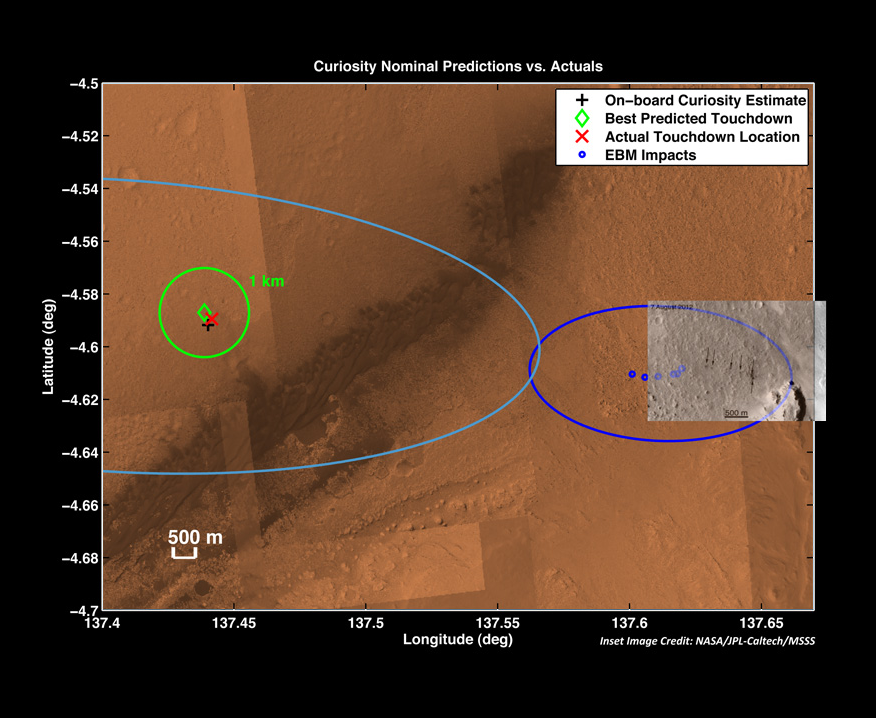

Zeroing in on Rover’s Landing Site

The red “X” marks the spot where NASA’s Curiosity rover landed on Mars. Early estimates made immediately after the rover landed (green diamond) indicated the rover touched down about one-and-a-half miles (2.4 kilometers) from the point it was targeting, to the left and out of sight on this graphic. This is well within the targeted landing region, called the landing ellipse, marked by the light blue line. Later after landing, images from the High Resolution Imaging Science Experiment (HiRISE) on NASA’s Mars Reconnaissance Orbiter (not shown here) were able to pinpoint the rover’s precise location, as shown by the red “X.”

Before landing, the mission team had also made predictions about where six entry ballast masses released from the descending spacecraft would land, as indicated by the dark blue landing ellipse and six dots. These weights, which are made of a heavy metal called tungsten, were released to straighten the descending spacecraft out from the tilted position it needed to ride through the atmosphere.

The overlaid black-and-white picture shows the actual landing positions of the ballasts, as indicated by the dark scour marks they left on the surface. Arrows indicate the locations. That picture was taken by the Context Camera on Mars Reconnaissance Orbiter.

The background color image is from MRO.

Credit: NASA/JPL-Caltech/University of Arizona/MSSS